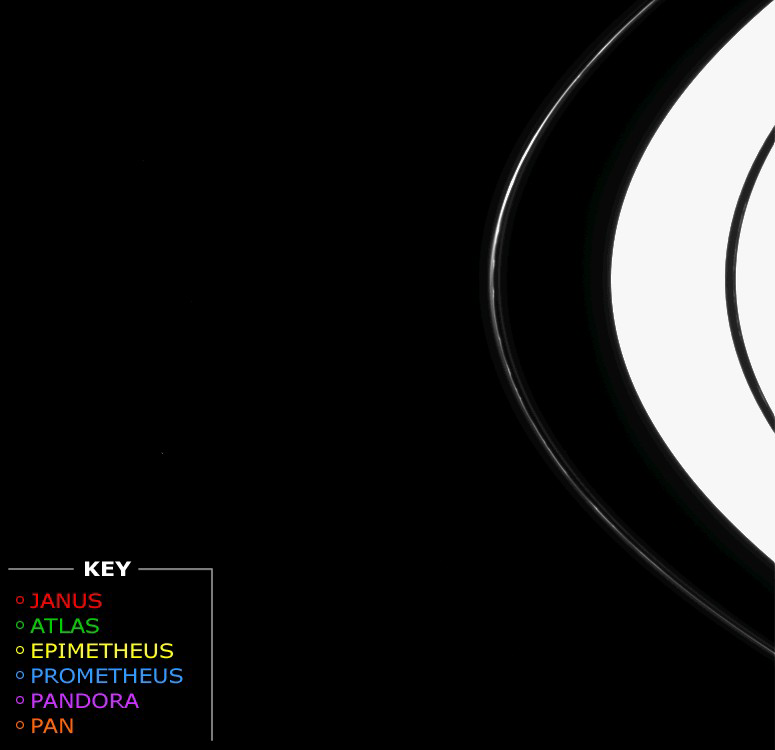

Race of the Moons

This movie, showing six of Saturn’s small ring-region moons as they raced around the planet, was made from images taken by the Cassini spacecraft on Nov. 15, 2004.

The moons appear in following order (their diameters are given in parentheses): Janus (181 kilometers, or 113 miles), Atlas (32 kilometers, or 20 miles), Epimetheus (116 kilometers, or 72 miles), Prometheus (102 kilometers, or 63 miles), Pandora (84 kilometers, or 52 miles) and Pan (20 kilometers, or 12 miles). Each moon is marked by a colored circle that corresponds to the key at lower left.

While little detail on the moons is visible, it is possible to discern the irregular shapes of the larger ones seen in this movie. The rings are overexposed due to the long exposure times used (2 seconds per image): doing so makes the smaller, fainter moons (especially Pan) easier to detect. The direction of the moons’ motion is prograde, or clockwise as seen from Cassini’s vantage point beneath the ring plane.

In addition to the moons, knots in the F ring are visible here, as are several faint ringlets on both sides of that ring’s bright core. Faint knots also appear sporadically within the narrow Encke gap, where tiny Pan resides.

The movie consists of 73 images and spans a period of just over 14.5 hours, about an orbital period of the particles in the F ring.

The individual frames were taken at 12 minute intervals in visible light with Cassini’s narrow angle camera. The spacecraft was about 4.5 million kilometers (2.8 million miles) from Saturn when the images were taken. Image scale is approximately 26.5 kilometers (16.5 miles) per pixel.

The Cassini-Huygens mission is a cooperative project of NASA, the European Space Agency and the Italian Space Agency. The Jet Propulsion Laboratory, a division of the California Institute of Technology in Pasadena, manages the mission for NASA’s Science Mission Directorate, Washington, D.C. The Cassini orbiter and its two onboard cameras were designed, developed and assembled at JPL. The imaging team is based at the Space Science Institute, Boulder, Colo.

Credit: NASA/JPL/Space Science Institute